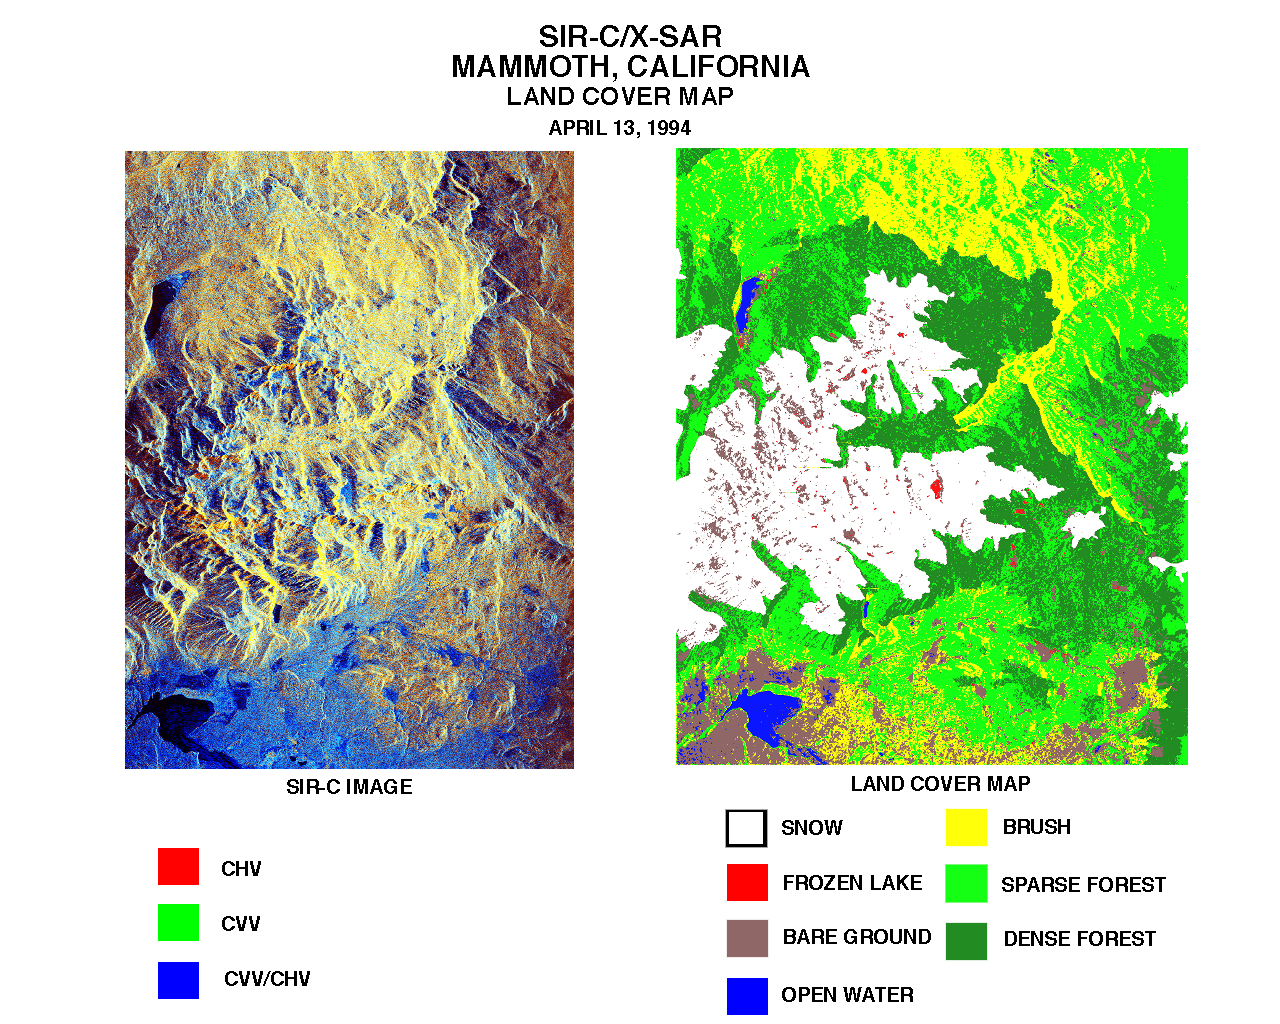

Space Radar Image of Mammoth, California

These two images were created using data from the Spaceborne Imaging Radar C/X-Band Synthetic Aperture Radar (SIR-C/X-SAR). The image on the left is a false-color composite of the Mammoth Mountain area in California’s Sierra Nevada Mountains centered at 37.6 degrees north, 119.0 degrees west. It was acquired on-board the space shuttle Endeavour on its 67th orbit on April 13, 1994.

In the image on the left, red is C-band HV-polarization, green is C-band HH-polarization and blue is the ratio of C-band VV-polarization to C-band HV-polarization. On the right is a classification map of the surface features which was developed by SIR-C/X-SAR science team members at the University of California, Santa Barbara. The area is about 23 by 46 kilometers (14 by 29 miles). In the classification image, the colors represent the following surfaces:

White snow Red frozen lake, covered by snow Brown bare ground Blue lake (open water) Yellow short vegetation (mainly brush) Green sparse forest Dark green dense forest

Maps like this one are helpful to scientists studying snow wetness and snow water equivalent in the snow pack. Across the globe, over major portions of the middle and high latitudes, and at high elevations in the tropical latitudes, snow and alpine glaciers are the largest contributors to run-off in rivers and to ground-water recharge. Snow hydrologists are using radar in an attempt to estimate both the quantity of water held by seasonal snow packs and the timing of snow melt. Snow and ice also play important roles in regional climates; understanding the processes in seasonal snow cover is also important for studies of the chemical balance of alpine drainage basins. SIR-C/X-SAR is a powerful tool because it is sensitive to most snow pack conditions and is less influenced by weather conditions than other remote sensing instruments, such as the Landsat satellite.

Spaceborne Imaging Radar-C and X-Synthetic Aperture Radar (SIR-C/X-SAR) is part of NASA’s Mission to Planet Earth. The radars illuminate Earth with microwaves allowing detailed observations at any time, regardless of weather or sunlight conditions. SIR-C/X-SAR uses three microwave wavelengths: L-band (24 cm), C-band (6 cm) and X-band (3 cm). The multi-frequency data will be used by the international scientific community to better understand the global environment and how it is changing. The SIR-C/X-SAR data, complemented by aircraft and ground studies, will give scientists clearer insights into those environmental changes which are caused by nature and those changes which are induced by human activity.

SIR-C was developed by NASA’s Jet Propulsion Laboratory. X-SAR was developed by the Dornier and Alenia Spazio companies for the German space agency, Deutsche Agentur fuer Raumfahrtangelegenheiten (DARA), and the Italian space agency, Agenzia Spaziale Italiana (ASI), with the Deutsche Forschungsanstalt fuer Luft und Raumfahrt e.v. (DLR), the major partner in science, operations and data processing of X-SAR.

Credit: NASA/JPL-Caltech